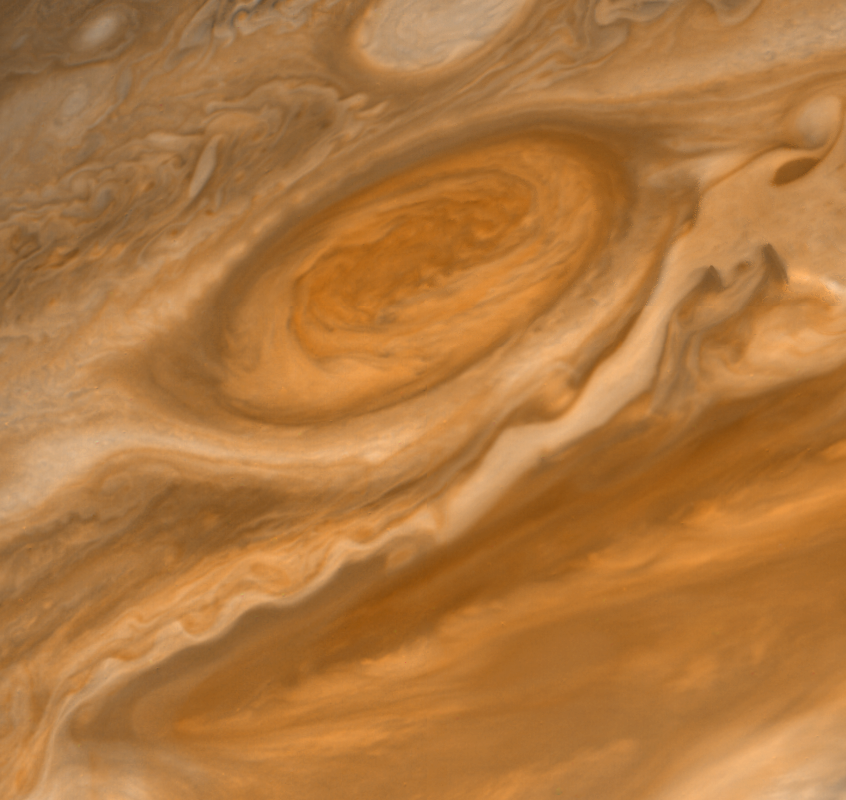

Jupiter’s Great Red Spot and South Equatorial Belt

This Voyager 2 picture shows the Great Red Spot and the south equatorial belt extending into the equatorial region. At right is an interchange of material between the south equatorial belt and the equatorial zone. The clouds in the equatorial zone are more diffuse and do not display the structures seen in other locations. Considerable structure is evident within the Great Red Spot. The Voyagers are managed for NASA’s Office of Space Science by Jet Propulsion Laboratory.

Credit: NASA/JPL